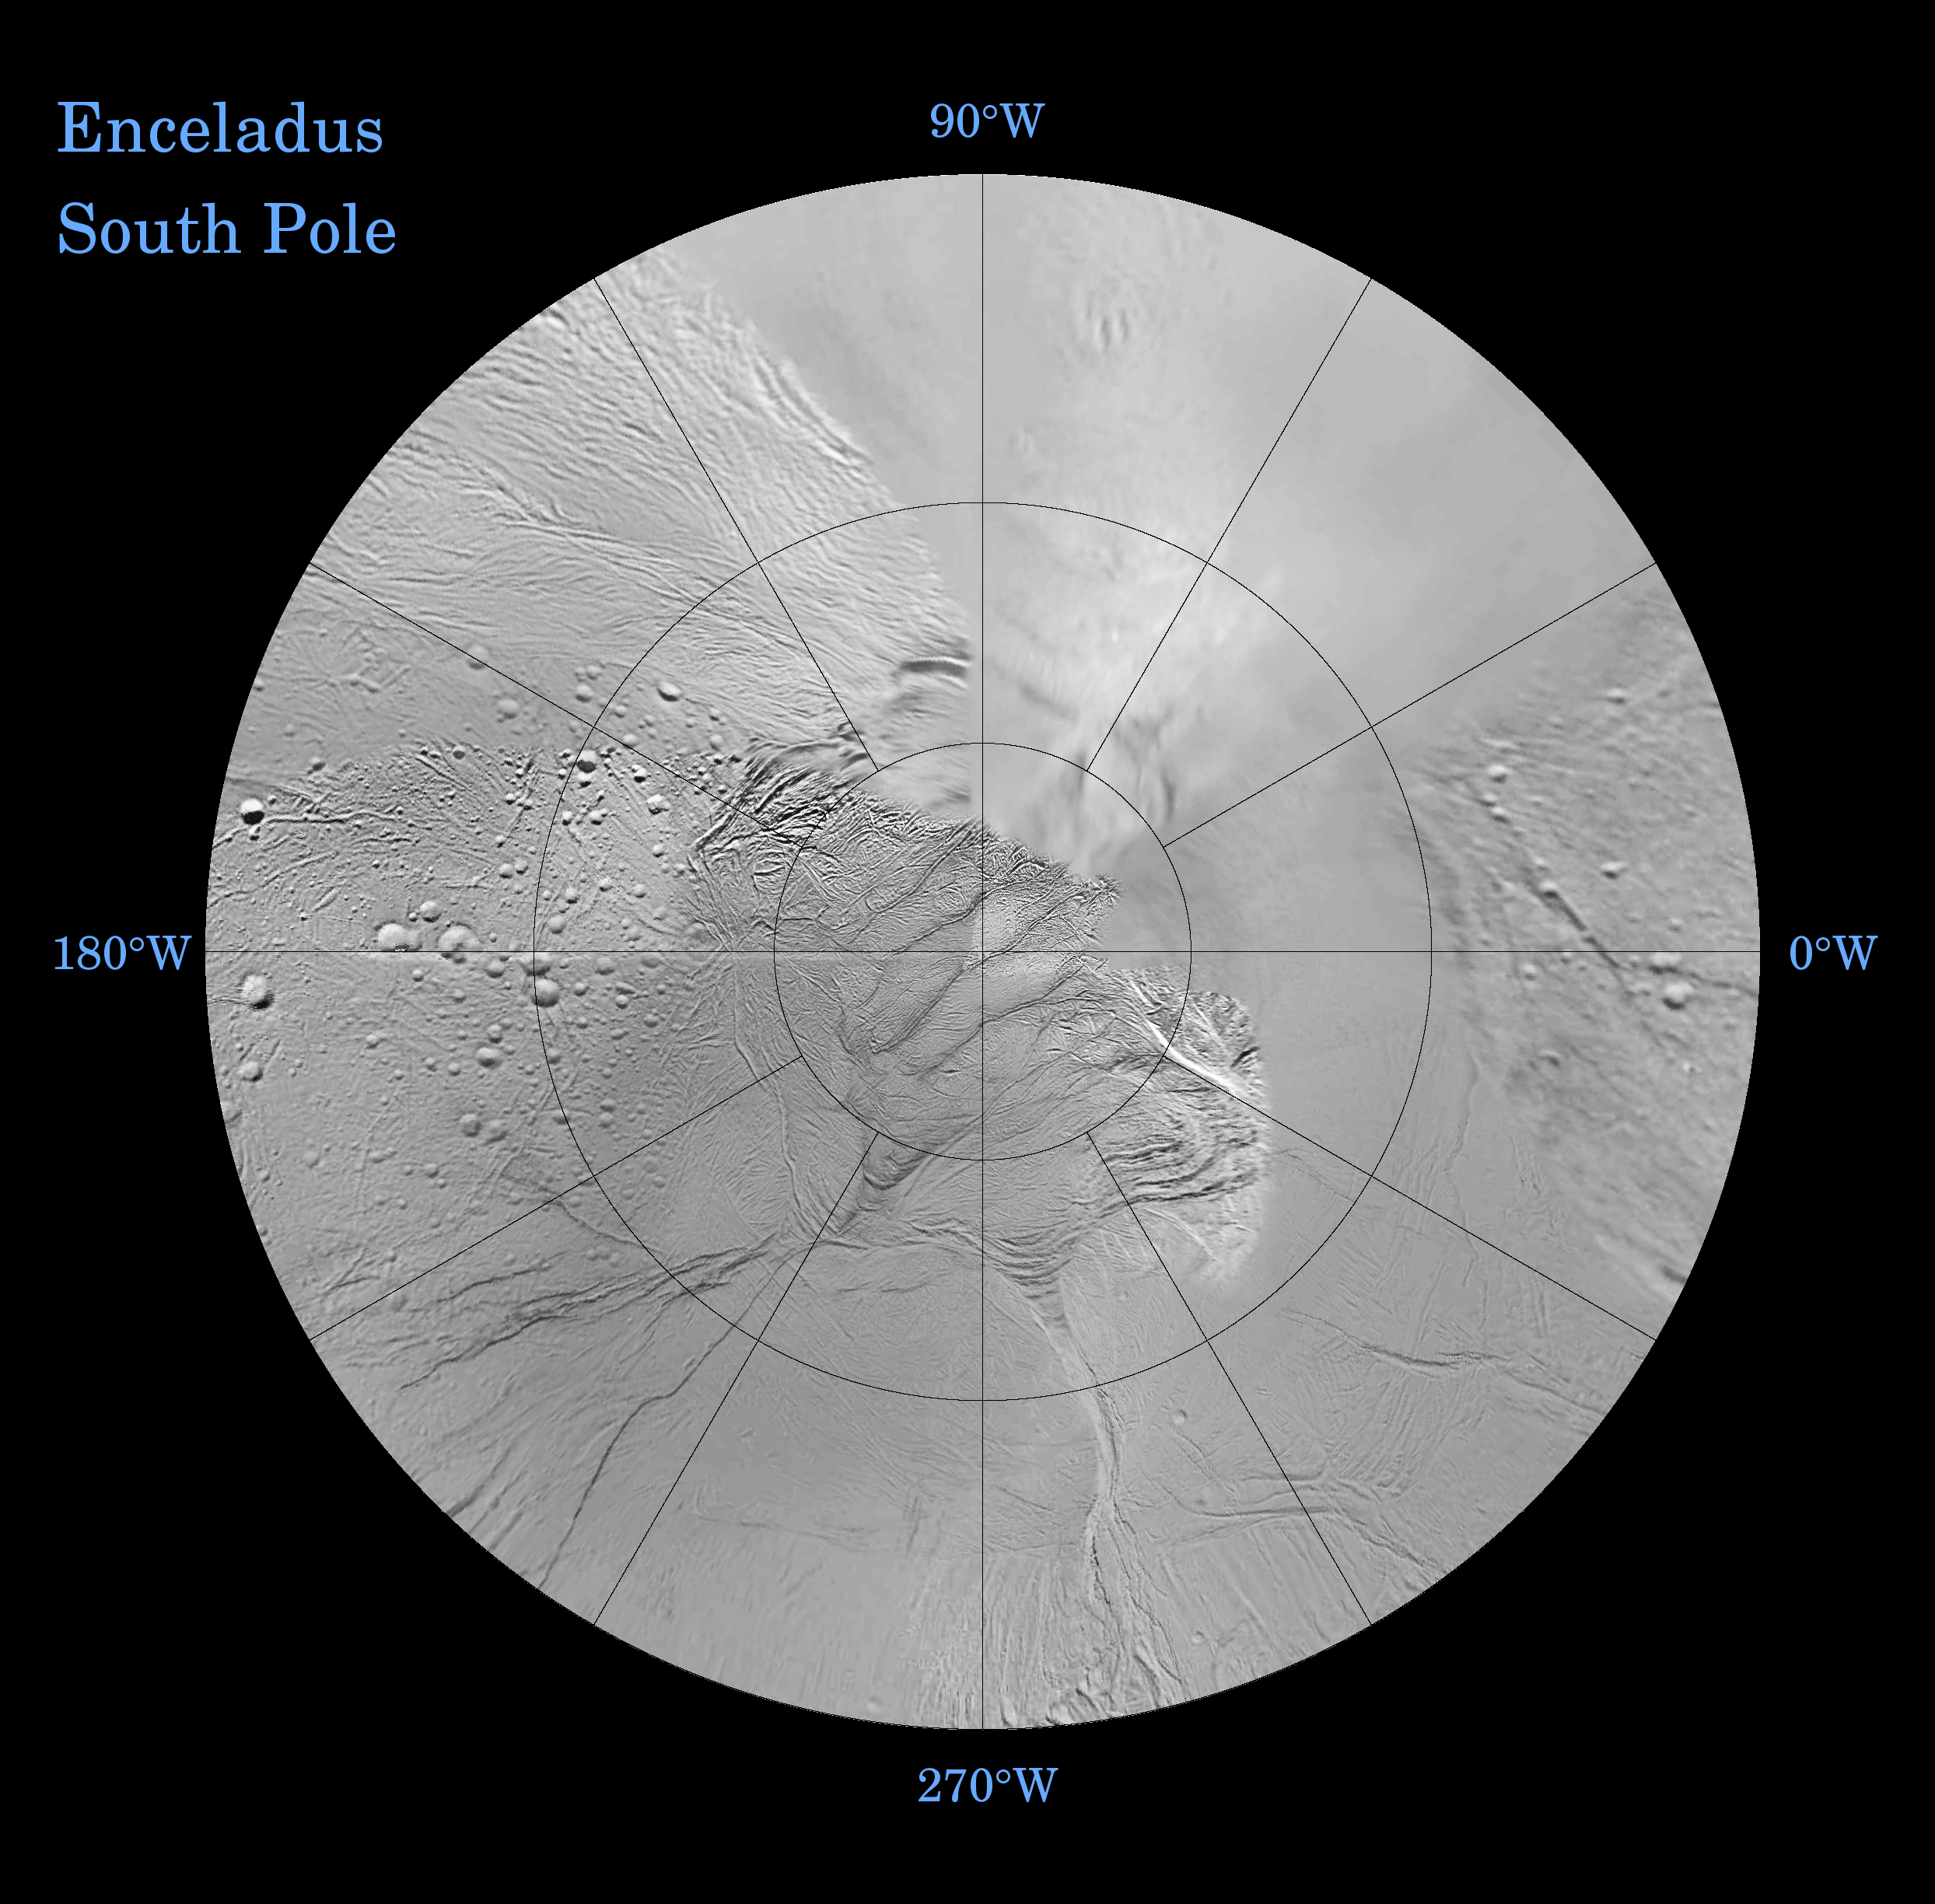

Enceladus: North and South (Southern Polar Projection)

The southern hemisphere of Enceladus is seen in this polar stereographic map, mosaicked from the best-available Cassini and Voyager clear-filter images.

The map is centered on the south pole and surface coverage extends to the equator. Gridlines show latitude and longitude in 30-degree increments.

This map is being released along with a northern polar projection map (See PIA07719).

These two maps show that the character of terrains near the north pole differs strongly from those near the south pole. Terrain near the north pole is among the most heavily cratered and oldest on the surface of Enceladus. The northern hemisphere map (PIA07719) shows that a broad band of cratered terrain extends from the equator on the Saturn-facing side (centered on 0-degrees longitude), over the pole and to the equator on the anti-Saturn side (centered on 180-degrees longitude). Terrains near the equator and mid-latitudes on the leading (90 degrees West) and trailing (270 degrees West) sides of Enceladus are much less heavily cratered and are characterized by intense zones of fracturing and faulting.

As seen in this southern hemisphere map, the band of cratered terrain at 0 and 180 degrees longitude extends southward from the equator. However, poleward of about 55 degrees south latitude, the cratered terrain is interrupted and replaced by a conspicuously fractured terrain around the pole that is nearly devoid of impact craters. In contrast to the very old north polar terrain, the southern polar terrain is among the youngest on the surface of Enceladus.

Within the southern polar region is a group of prominent parallel “stripes” made up of fractures that are delineated by relatively dark reflective (albedo) markings flanking the sides of each fracture.

An interesting property of the parallel fracture system is that each appears to turn back at its westernmost segment as if it has been “bent” or “folded” into a hook-like curve. Similar patterns of folded or kinked fractures can be found throughout the region – a unique feature of the south polar terrains.

The Cassini-Huygens mission is a cooperative project of NASA, the European Space Agency and the Italian Space Agency. The Jet Propulsion Laboratory, a division of the California Institute of Technology in Pasadena, manages the mission for NASA’s Science Mission Directorate, Washington, D.C. The Cassini orbiter was designed, developed and assembled at JPL.

Credit: NASA/JPL/Space Science Institute